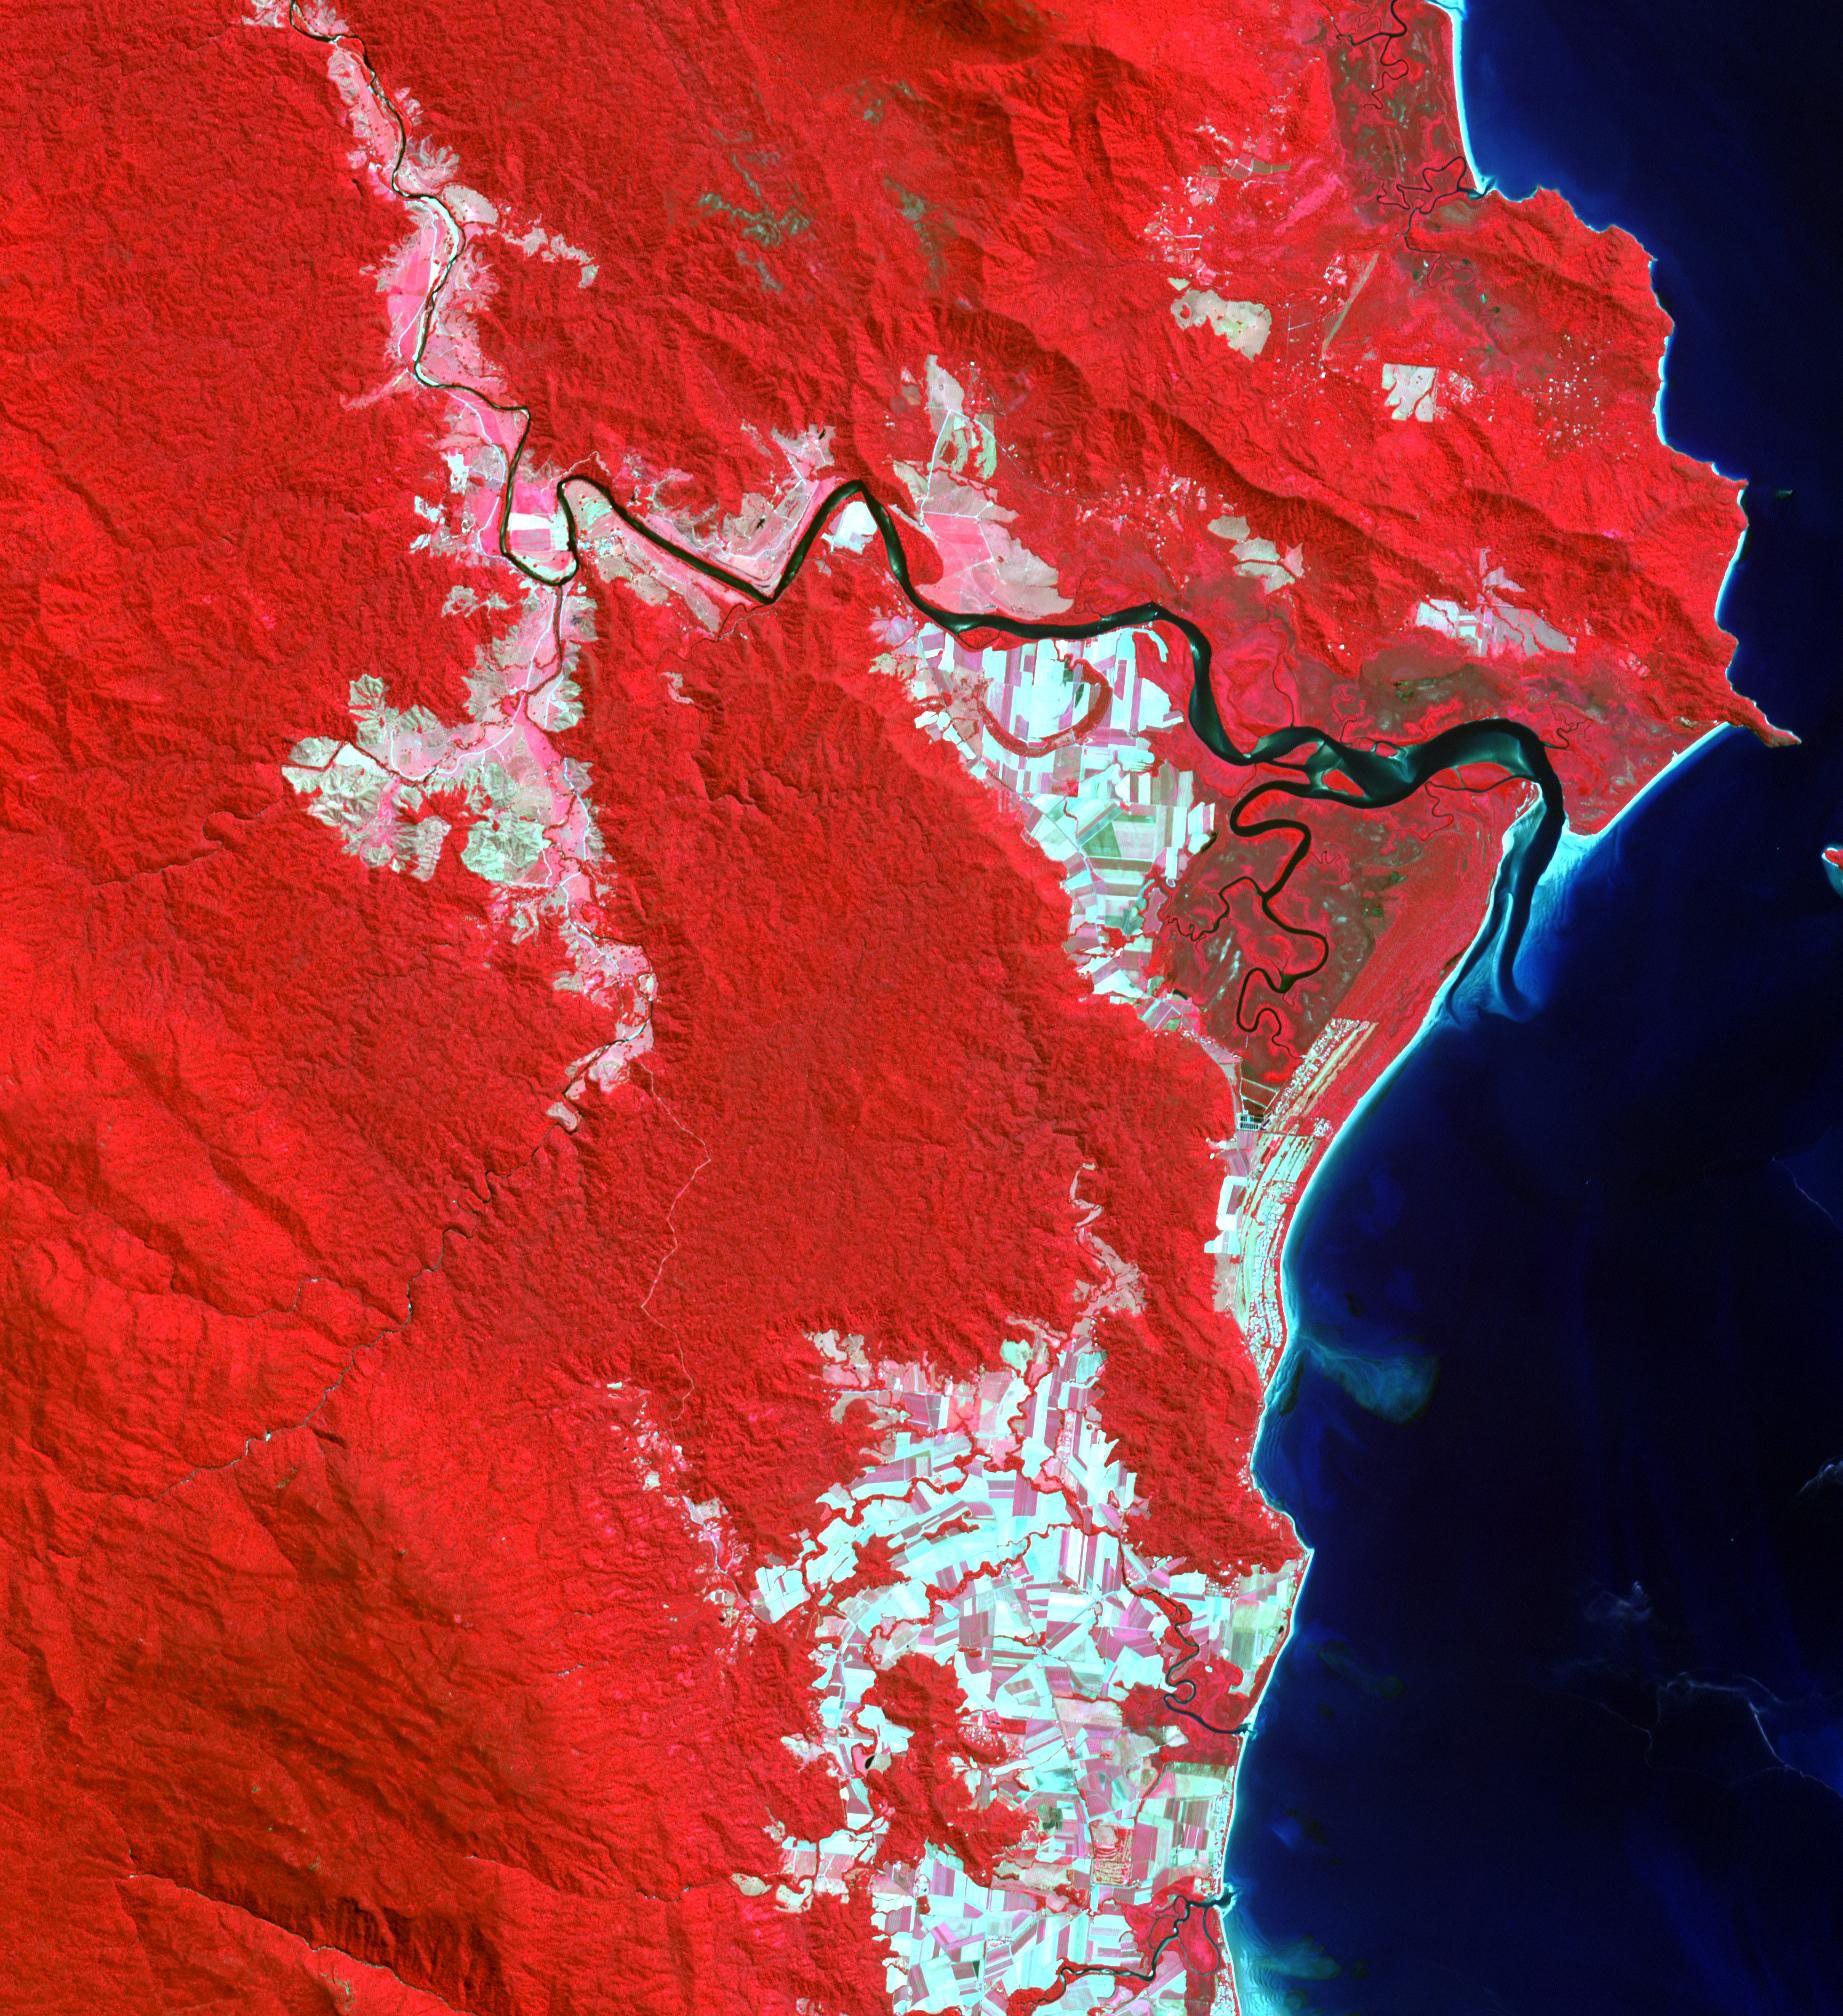

Daintree National Park, Australia

Indigenous Australian owners have been returned the Daintree National Park in northeast Australia, a UNESCO World Heritage Site. More than 160,000 hectares of the 130 million year old rainforest were returned to the Eastern Kuku Yalanji people, who have lived in the area for more than 50,000 years. The image was acquired September 3, 2018, covers an area of 29.6 by 30.3 km, and is located at 16.3 degrees south, 145.4 degrees east.

With its 14 spectral bands from the visible to the thermal infrared wavelength region and its high spatial resolution of about 50 to 300 feet (15 to 90 meters), ASTER images Earth to map and monitor the changing surface of our planet. ASTER is one of five Earth-observing instruments launched Dec. 18, 1999, on Terra. The instrument was built by Japan’s Ministry of Economy, Trade and Industry. A joint U.S./Japan science team is responsible for validation and calibration of the instrument and data products.

The broad spectral coverage and high spectral resolution of ASTER provides scientists in numerous disciplines with critical information for surface mapping and monitoring of dynamic conditions and temporal change. Example applications are monitoring glacial advances and retreats; monitoring potentially active volcanoes; identifying crop stress; determining cloud morphology and physical properties; wetlands evaluation; thermal pollution monitoring; coral reef degradation; surface temperature mapping of soils and geology; and measuring surface heat balance.

The U.S. science team is located at NASA’s Jet Propulsion Laboratory in Pasadena, Calif. The Terra mission is part of NASA’s Science Mission Directorate, Washington.

Credit: NASA/METI/AIST/Japan Space Systems, and U.S./Japan ASTER Science Team